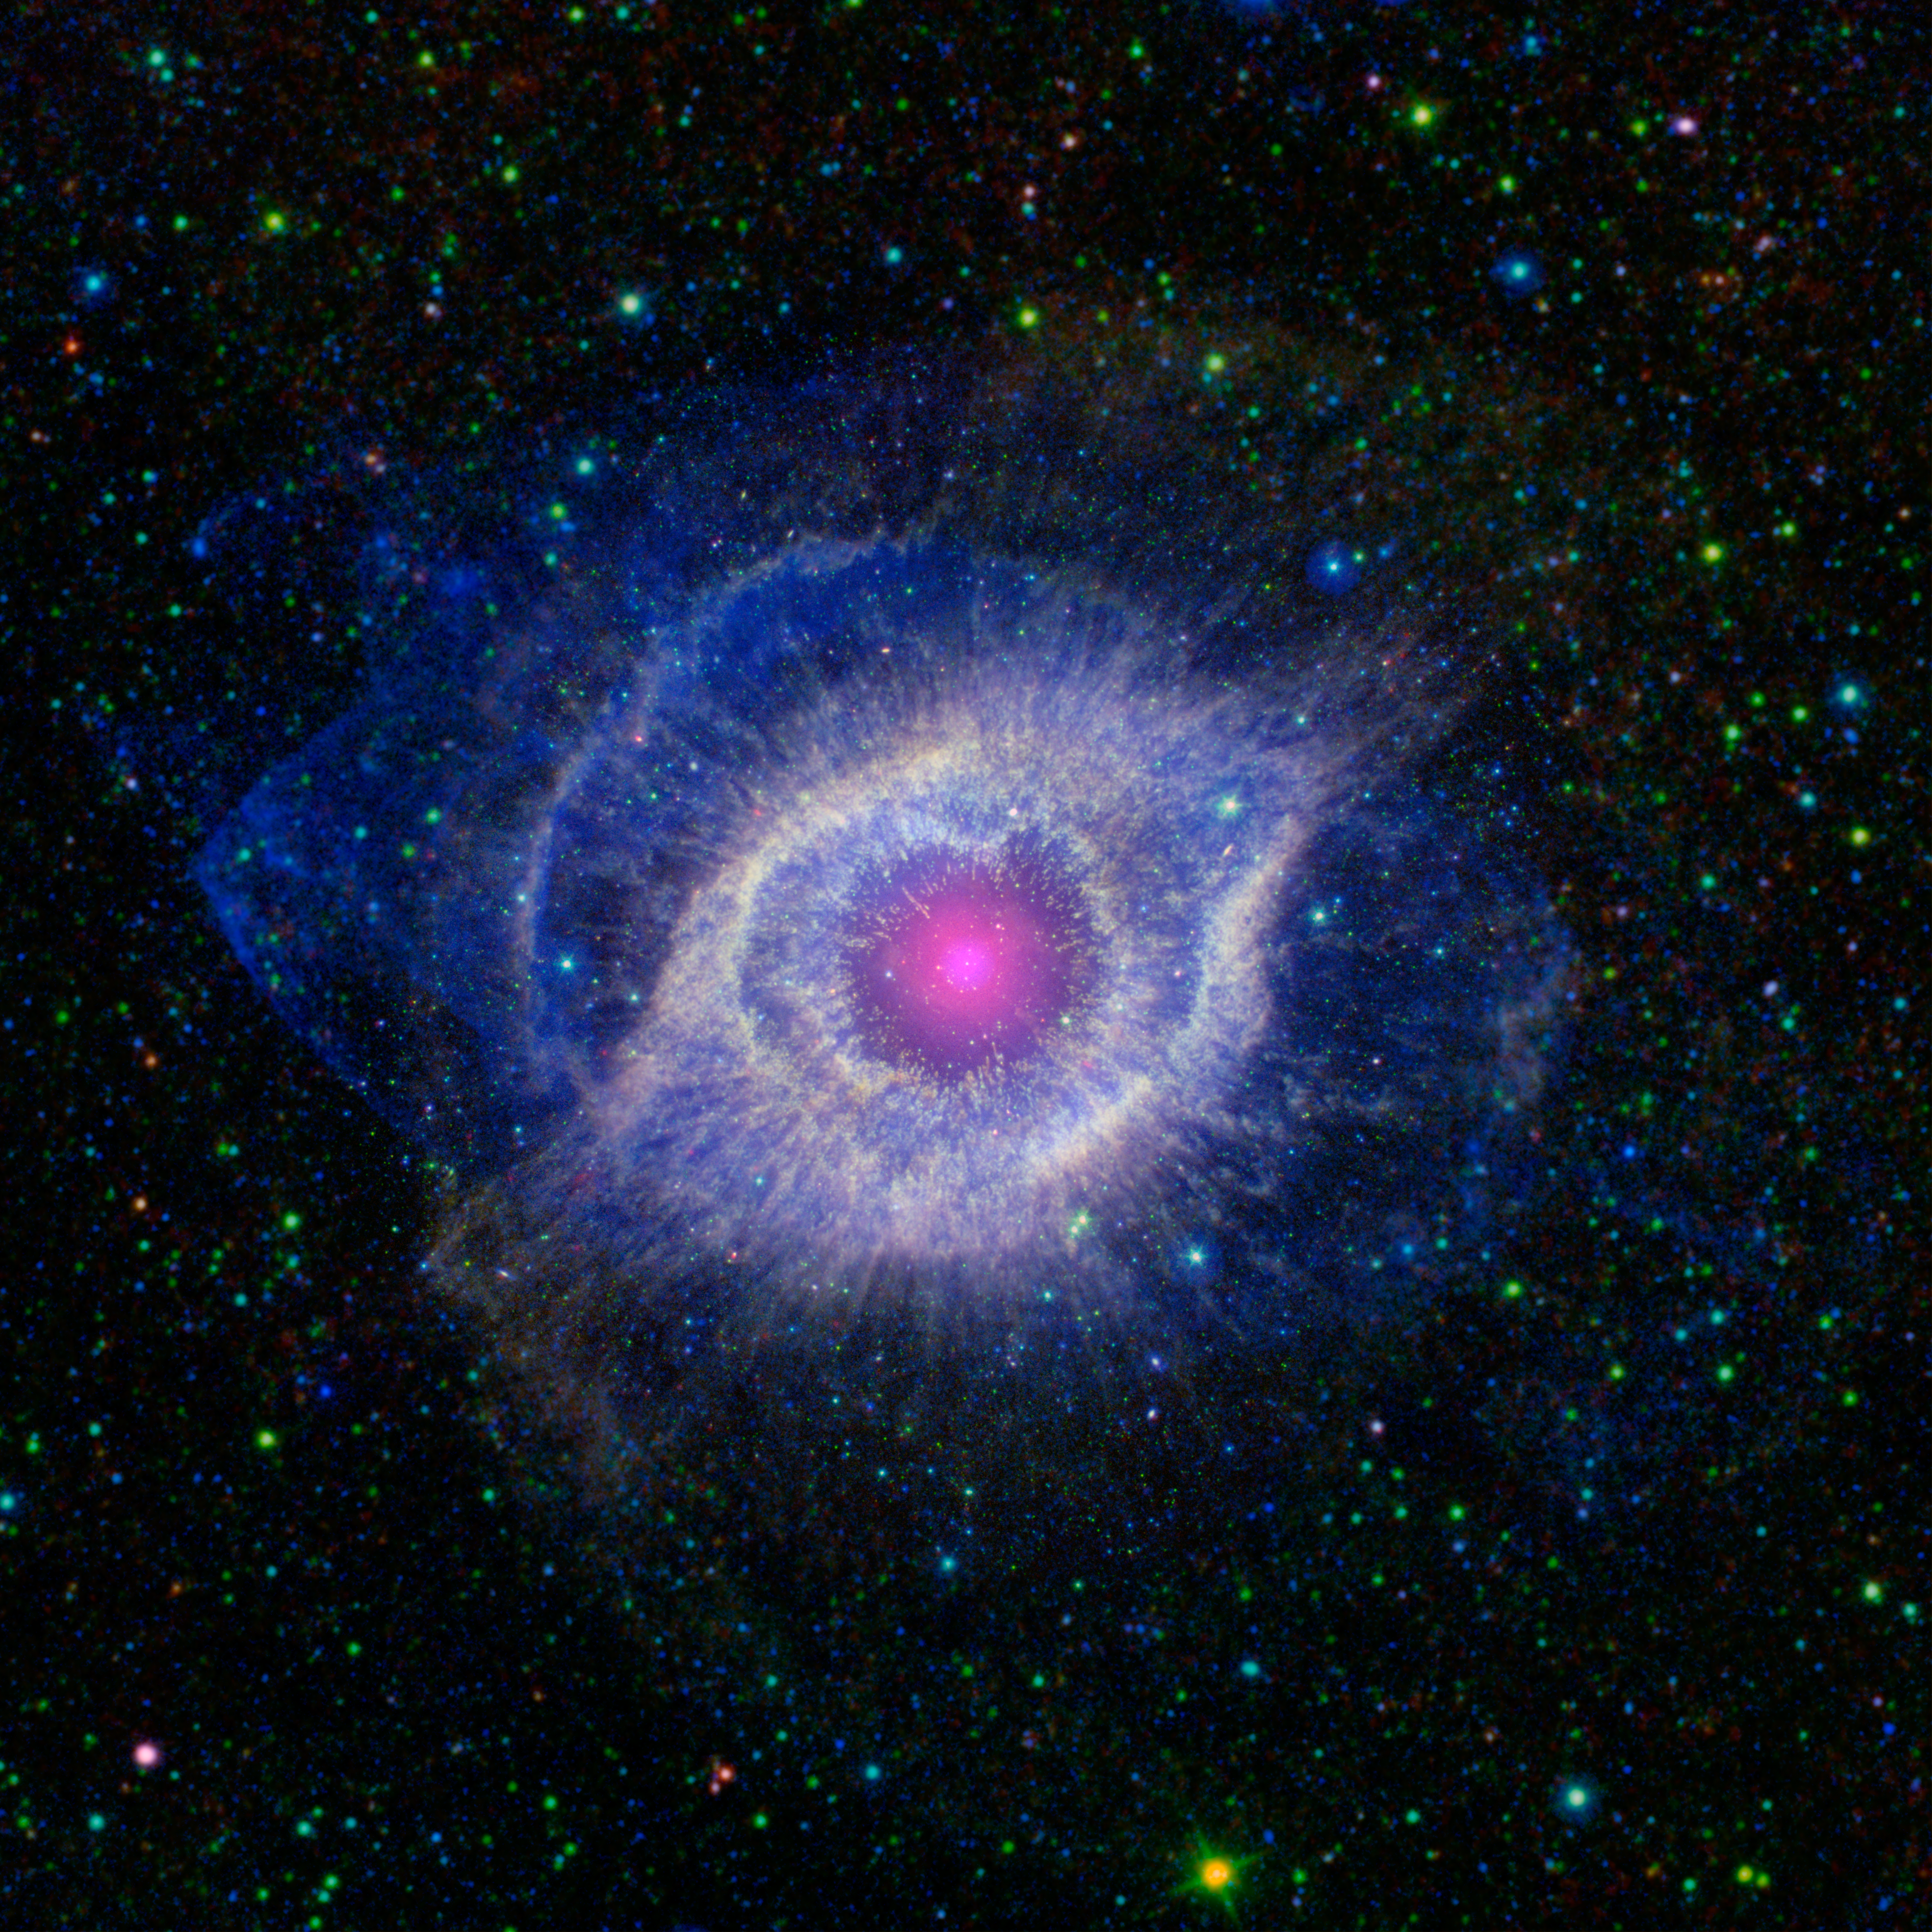

The Helix Nebula: Unraveling at the Seams

A dying star is throwing a cosmic tantrum in this combined image from NASA’s Spitzer Space Telescope and the Galaxy Evolution Explorer (GALEX), which NASA has lent to the California Institute of Technology in Pasadena. In death, the star’s dusty outer layers are unraveling into space, glowing from the intense ultraviolet radiation being pumped out by the hot stellar core.

This object, called the Helix nebula, lies 650 light-years away, in the constellation of Aquarius. Also known by the catalog number NGC 7293, it is a typical example of a class of objects called planetary nebulae. Discovered in the 18th century, these cosmic works of art were erroneously named for their resemblance to gas-giant planets.

Planetary nebulae are actually the remains of stars that once looked a lot like our sun. These stars spend most of their lives turning hydrogen into helium in massive runaway nuclear fusion reactions in their cores. In fact, this process of fusion provides all the light and heat that we get from our sun. Our sun will blossom into a planetary nebula when it dies in about five billion years.

When the hydrogen fuel for the fusion reaction runs out, the star turns to helium for a fuel source, burning it into an even heavier mix of carbon, nitrogen and oxygen. Eventually, the helium will also be exhausted, and the star dies, puffing off its outer gaseous layers and leaving behind the tiny, hot, dense core, called a white dwarf. The white dwarf is about the size of Earth, but has a mass very close to that of the original star; in fact, a teaspoon of a white dwarf would weigh as much as a few elephants!

The glow from planetary nebulae is particularly intriguing as it appears surprisingly similar across a broad swath of the spectrum, from ultraviolet to infrared. The Helix remains recognizable at any of these wavelengths, but the combination shown here highlights some subtle differences.

The intense ultraviolet radiation from the white dwarf heats up the expelled layers of gas, which shine brightly in the infrared. GALEX has picked out the ultraviolet light pouring out of this system, shown throughout the nebula in blue, while Spitzer has snagged the detailed infrared signature of the dust and gas in yellow A portion of the extended field beyond the nebula, which was not observed by Spitzer, is from NASA’s all-sky Wide-field Infrared Survey Explorer (WISE). The white dwarf star itself is a tiny white pinprick right at the center of the nebula.

The brighter purple circle in the very center is the combined ultraviolet and infrared glow of a dusty disk circling the white dwarf (the disk itself is too small to be resolved). This dust was most likely kicked up by comets that survived the death of their star.

Before the star died, its comets, and possibly planets, would have orbited the star in an orderly fashion. When the star ran out of hydrogen to burn, and blew off its outer layers, the icy bodies and outer planets would have been tossed about and into each other, kicking up an ongoing cosmic dust storm. Any inner planets in the system would have burned up or been swallowed as their dying star expanded.

Infrared data from Spitzer for the central nebula is rendered in green (wavelengths of 3.6 to 4.5 microns) and red (8 to 24 microns), with WISE data covering the outer areas in green (3.4 to 4.5 microns) and red (12 to 22 microns). Ultraviolet data from GALEX appears as blue (0.15 to 2.3 microns).

NASA’s Jet Propulsion Laboratory, Pasadena, Calif., manages the Spitzer Space Telescope mission for NASA’s Science Mission Directorate, Washington. Science operations are conducted at the Spitzer Science Center at the California Institute of Technology in Pasadena. Data are archived at the Infrared Science Archive housed at the Infrared Processing and Analysis Center at Caltech. Caltech manages JPL for NASA.

Credit: NASA/JPL-Caltech